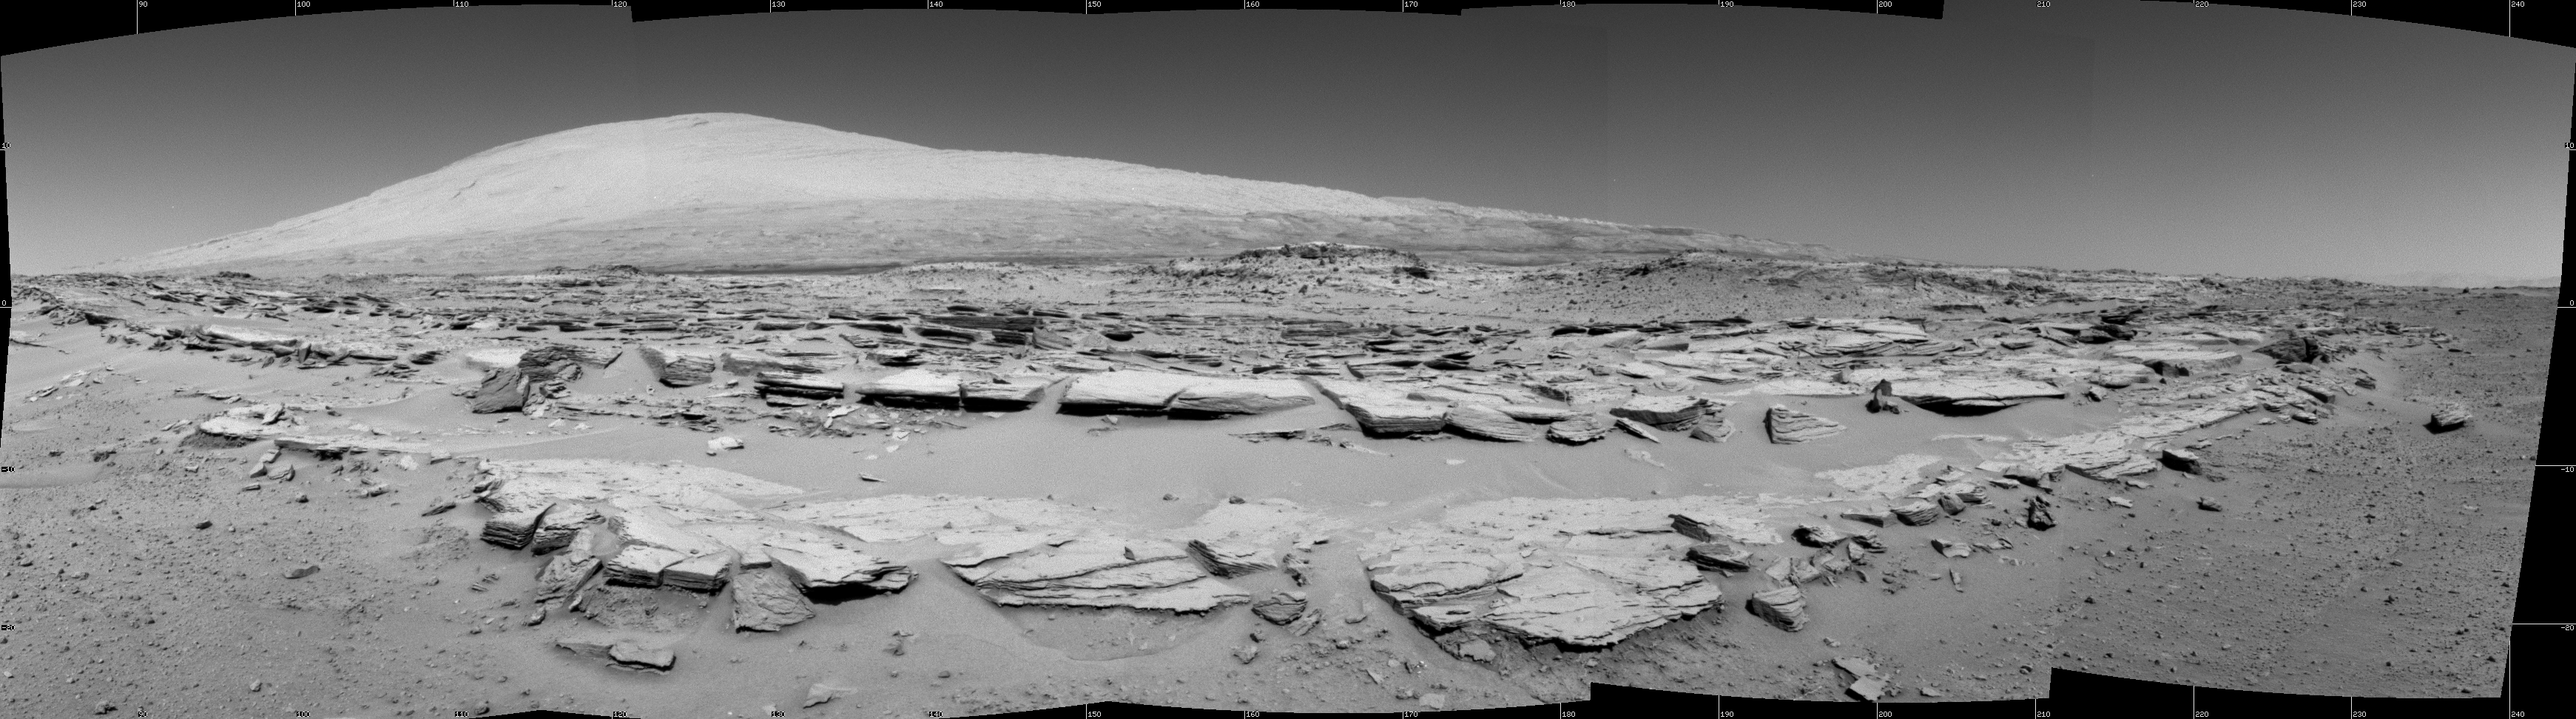

Martian Landscape with Rock Rows and Mount Sharp

This landscape scene photographed by NASA’s Curiosity Mars rover shows rows of rocks in the foreground and Mount Sharp on the horizon. Curiosity’s Navigation Camera (Navcam) took the component images for this mosaic during a pause in driving on the 548th Martian day, or sol, of the rover’s work on Mars (Feb. 19, 2014). The Sol 548 drive covered 328 feet (100 meters).

Images taken from orbit and used in planning the rover’s route toward lower slopes of Mount Sharp had piqued researchers interest in the striations on the ground that are formed by these rows of rocks. This particular outcrop is called “Junda.” Similar striations are apparent on other patches of ground along the planned route.

The view is centered toward south-southeast and spans about 160 degrees. It is presented as a cylindrical projection. A stereo view of the scene is available at PIA17948. A look back from the end of the Sol 548 drive is available at PIA17949.

NASA’s Jet Propulsion Laboratory, a division of the California Institute of Technology, Pasadena, manages the Mars Science Laboratory Project for NASA’s Science Mission Directorate, Washington. JPL designed and built the project’s Curiosity rover and the rover’s Navcam.

Credit: NASA/JPL-Caltech